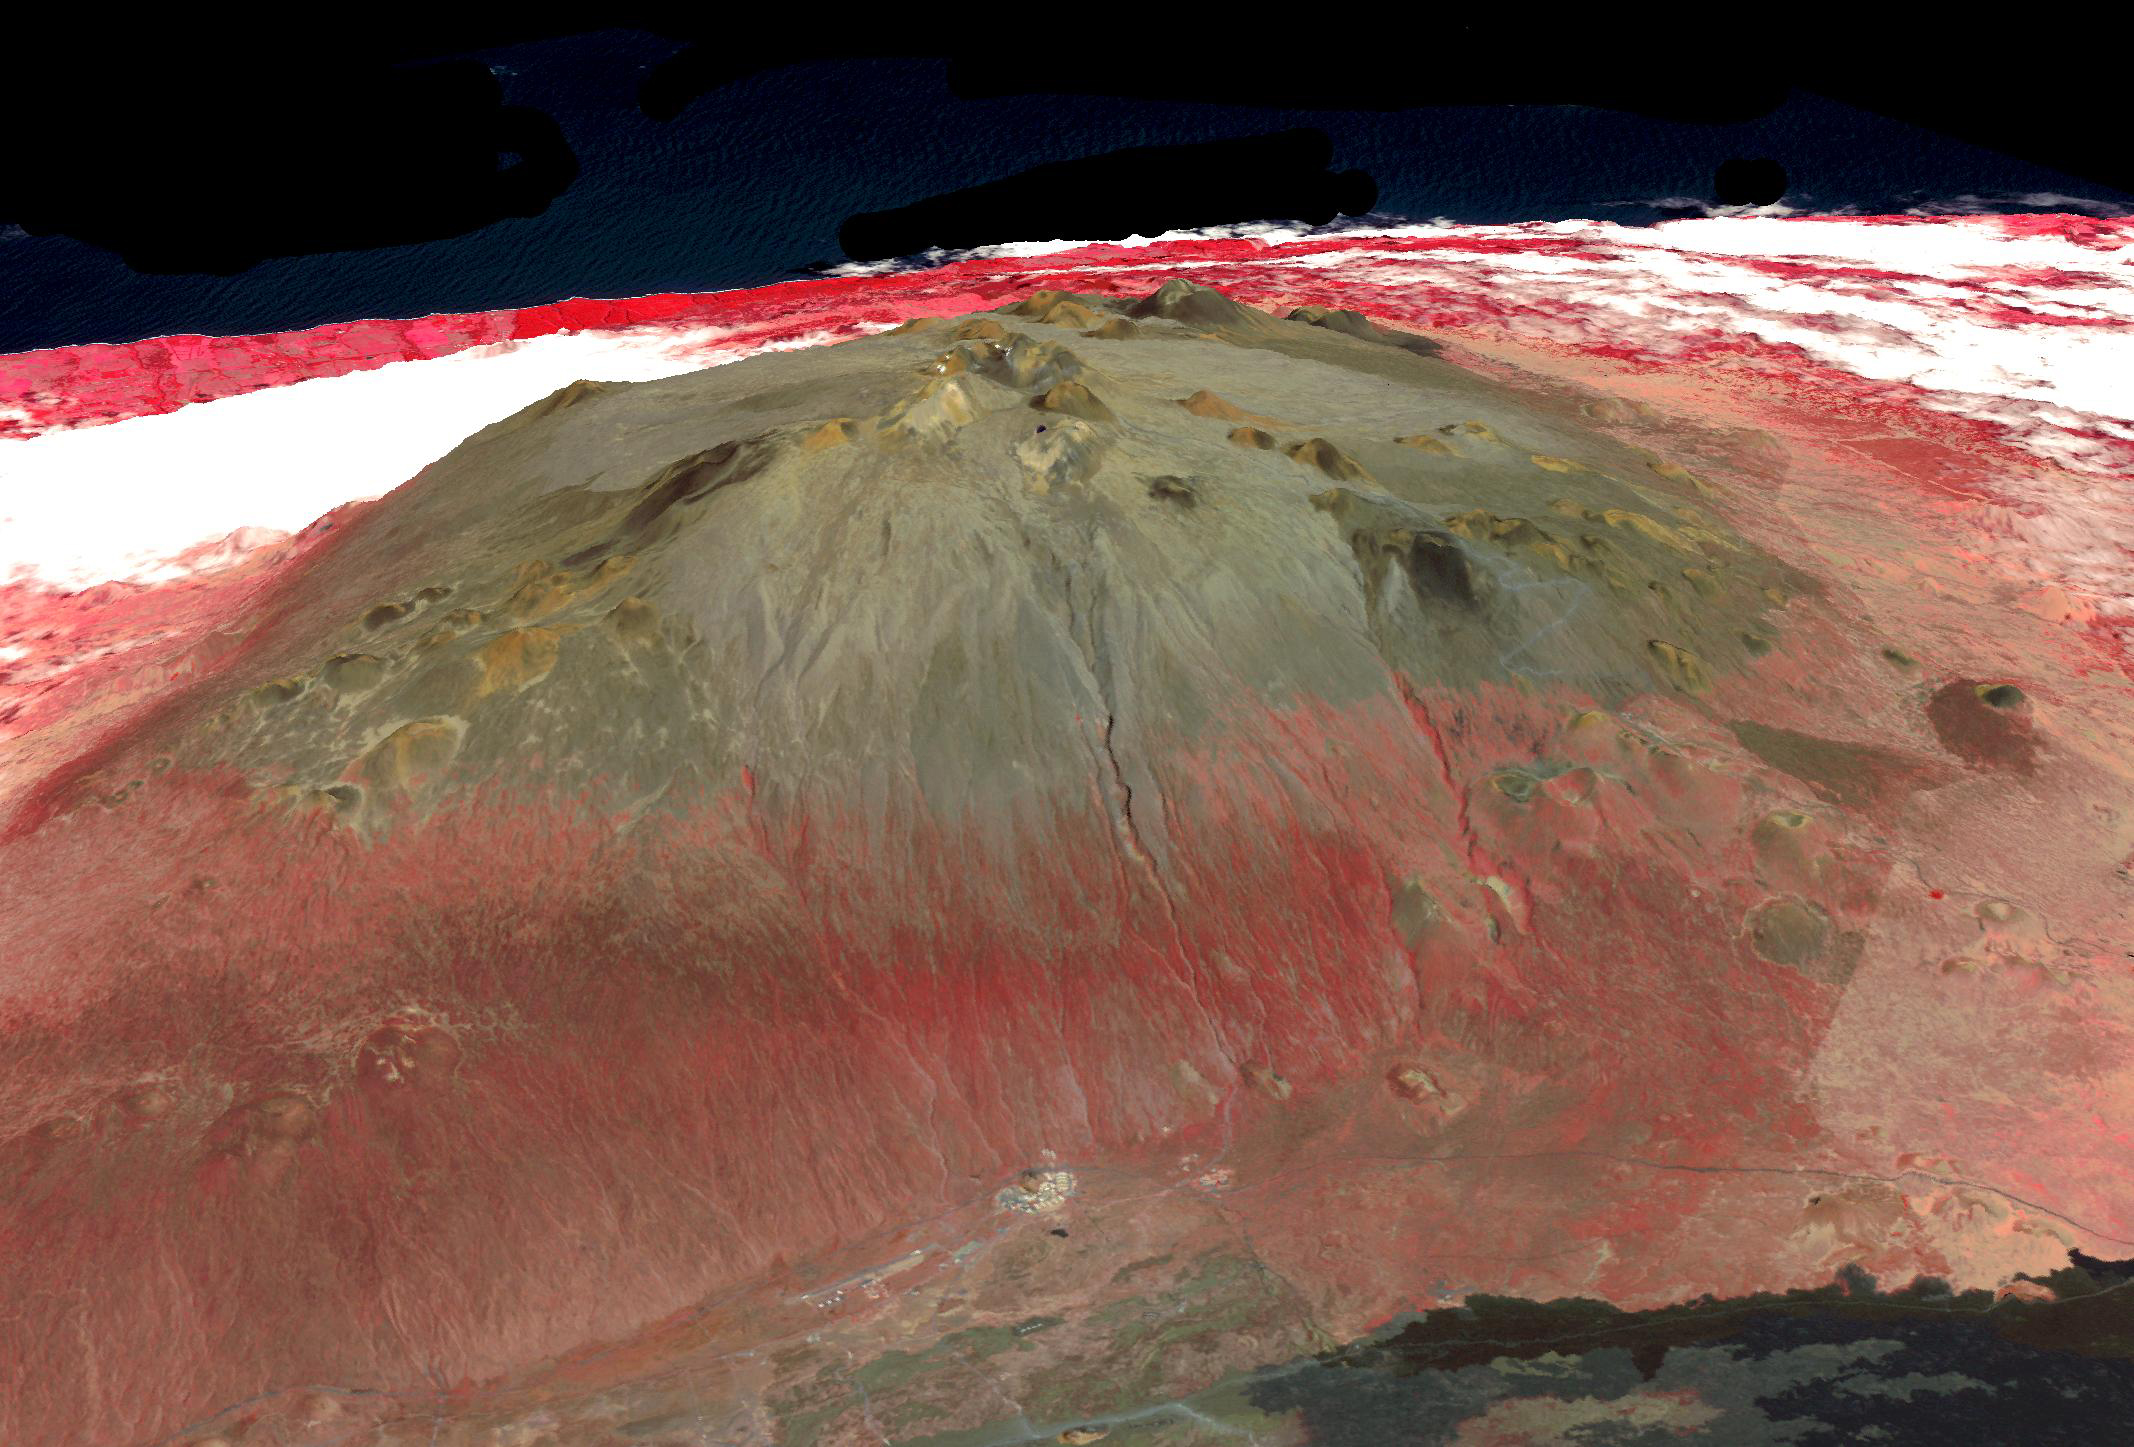

Mauna Kea volcano, Hawaii

On top of Mauna Kea Volcano, Big Island of Hawaii, are located the Mauna Kea Observatories, with thirteen telescopes. The site’s 4205 m elevation, and lack of light pollution make it one of the most ideal locations for astronomical observations. Start of construction of the new Thirty Meter Telescope was delayed in July due to protests by Native Hawaiians who consider the mountain to be one of their most sacred sites. Image data for the perspective view was acquired April 23, 2019, and is located at 19.8 degrees north, 155.5 degrees west.

With its 14 spectral bands from the visible to the thermal infrared wavelength region and its high spatial resolution of about 50 to 300 feet (15 to 90 meters), ASTER images Earth to map and monitor the changing surface of our planet. ASTER is one of five Earth-observing instruments launched Dec. 18, 1999, on Terra. The instrument was built by Japan’s Ministry of Economy, Trade and Industry. A joint U.S./Japan science team is responsible for validation and calibration of the instrument and data products.

The broad spectral coverage and high spectral resolution of ASTER provides scientists in numerous disciplines with critical information for surface mapping and monitoring of dynamic conditions and temporal change. Example applications are monitoring glacial advances and retreats; monitoring potentially active volcanoes; identifying crop stress; determining cloud morphology and physical properties; wetlands evaluation; thermal pollution monitoring; coral reef degradation; surface temperature mapping of soils and geology; and measuring surface heat balance.

The U.S. science team is located at NASA’s Jet Propulsion Laboratory in Pasadena, Calif. The Terra mission is part of NASA’s Science Mission Directorate, Washington.

Credit: NASA/METI/AIST/Japan Space Systems, and U.S./Japan ASTER Science Team